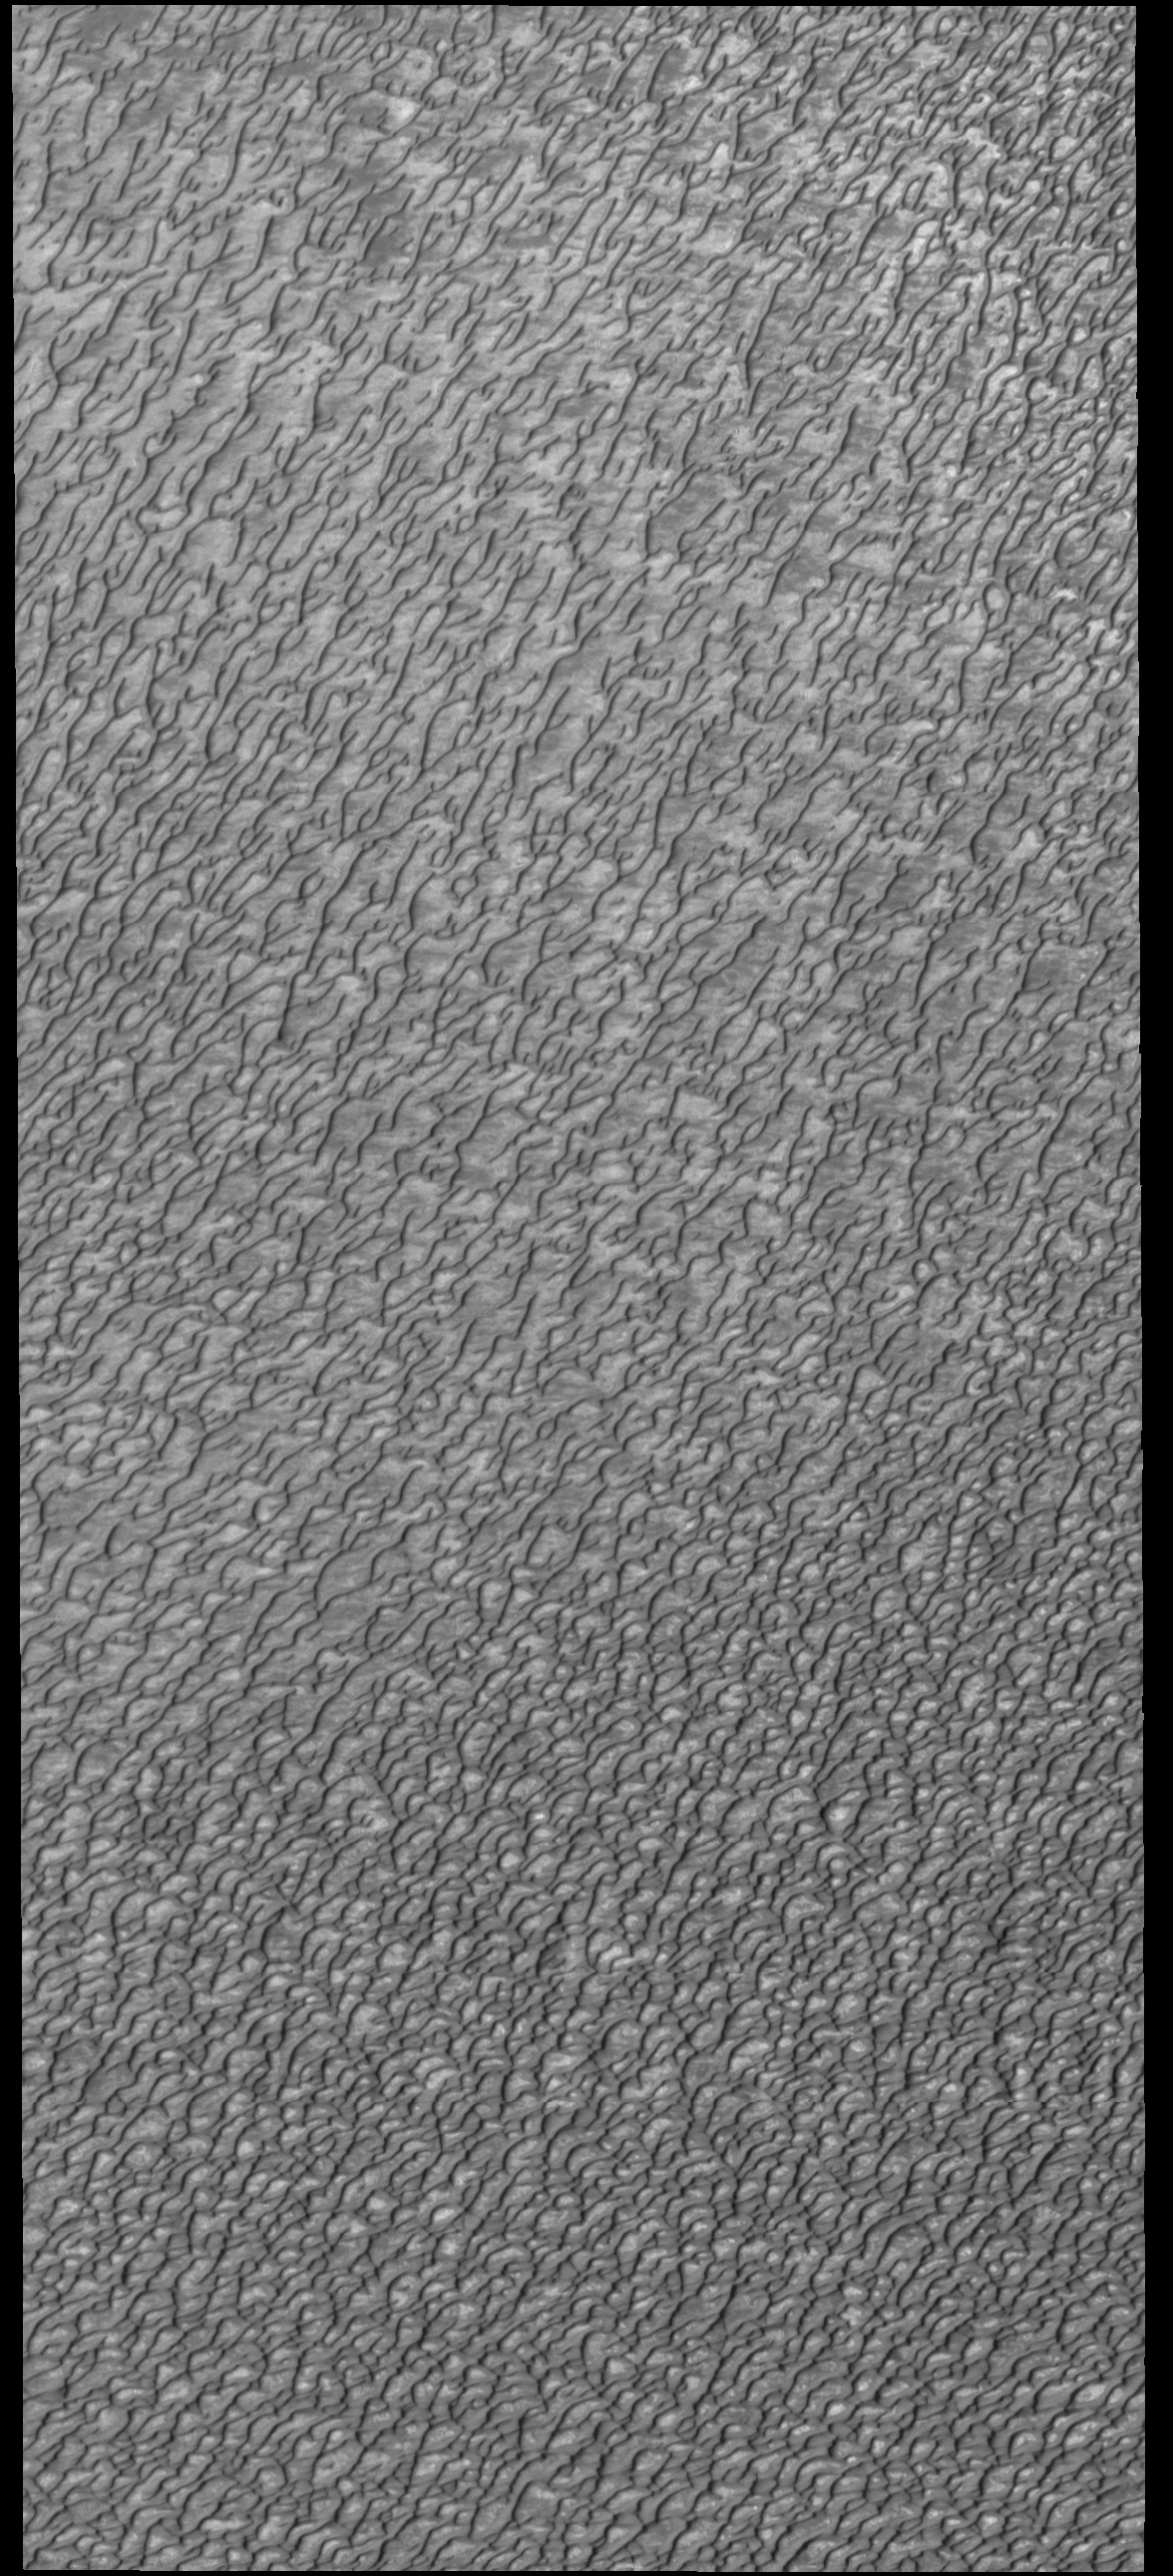

Olympia Undae

This VIS image of Olympia Undae was collected during north polar summer. The density of dunes and the alignments of the dune crests varies with location, controlled by the amount of available sand and the predominant winds over time.

Olympia Undae is a vast dune field in the north polar region of Mars. It consists of a broad sand sea or erg that partly rings the north polar cap from about 120° to 240°E longitude and 78° to 83°N latitude. The dune field covers an area of approximately 470,000 km2 (bigger than California, smaller than Texas). Olympia Undae is the largest continuous dune field on Mars. Olympia Undae is not the only dune field near the north polar cap, several other smaller fields exist in the same latitude, but in other ranges of longitude, e.g. Abolos and Siton Undae. Barchan and transverse dune forms are the most common. In regions with limited available sand individual barchan dunes will form, the surface beneath and between the dunes is visible. In regions with large sand supplies, the sand sheet covers the underlying surface, and dune forms are found modifying the surface of the sand sheet. In this case transverse dunes are more common. Barchan dunes “point” down wind, transverse dunes are more linear and form parallel to the wind direction. Transverse dunes cover the top half of this image.

Credit: NASA/JPL-Caltech/ASU